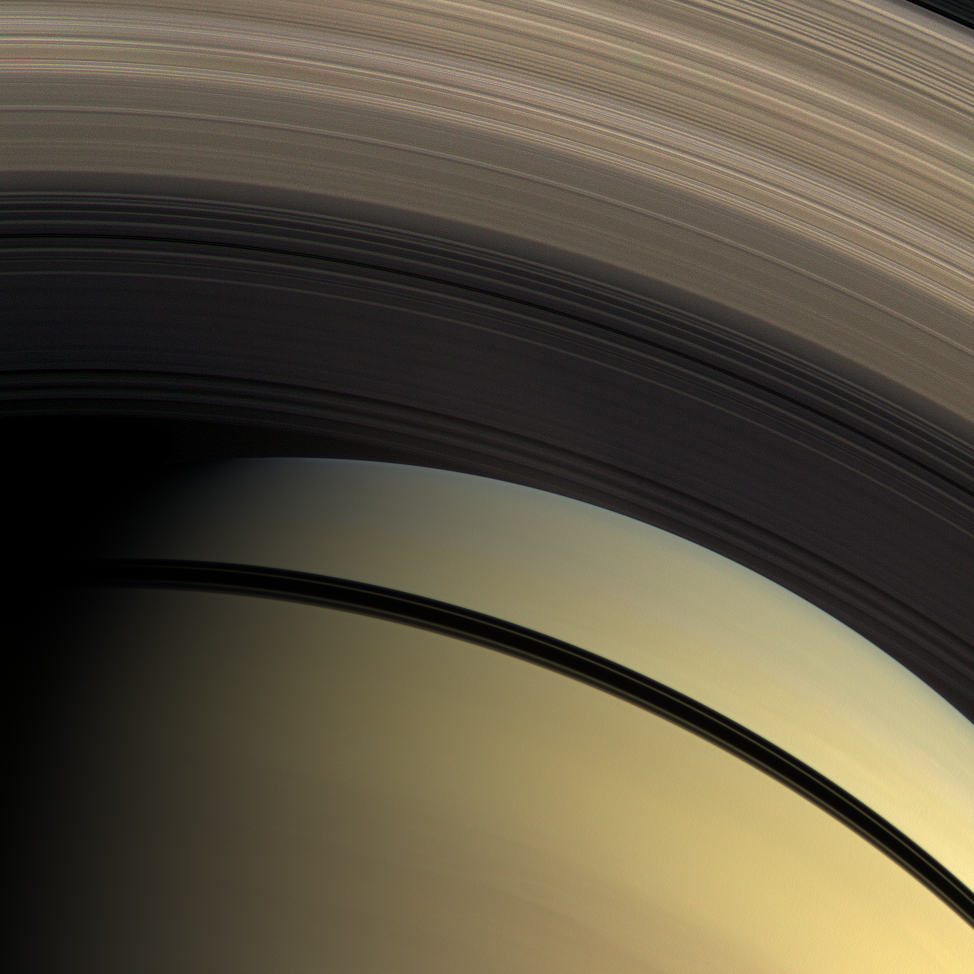

Pastel Rings

This natural color view from the Cassini spacecraft highlights the myriad gradations in the transparency of Saturn’s inner rings.

The dark shadows of the rings separate Saturn’s southern hemisphere in the bottom of the image from the north. The innermost D ring is invisible, laid over the planet’s northern hemisphere. The translucent C ring runs through the middle of the image. The denser B ring stretches across the top of the image.

This view looks toward the sunlit side of the rings from about 48 degrees below the ringplane. Images taken using red, green and blue spectral filters were combined to create this natural color view. The images were acquired with the Cassini spacecraft wide-angle camera on Feb. 28, 2009 at a distance of approximately 1 million kilometers (620,000 miles) from Saturn. Image scale is 59 kilometers (37 miles) per pixel.

The Cassini-Huygens mission is a cooperative project of NASA, the European Space Agency and the Italian Space Agency. The Jet Propulsion Laboratory, a division of the California Institute of Technology in Pasadena, manages the mission for NASA’s Science Mission Directorate, Washington, D.C. The Cassini orbiter and its two onboard cameras were designed, developed and assembled at JPL. The imaging operations center is based at the Space Science Institute in Boulder, Colo.

Credit: NASA/JPL/Space Science Institute